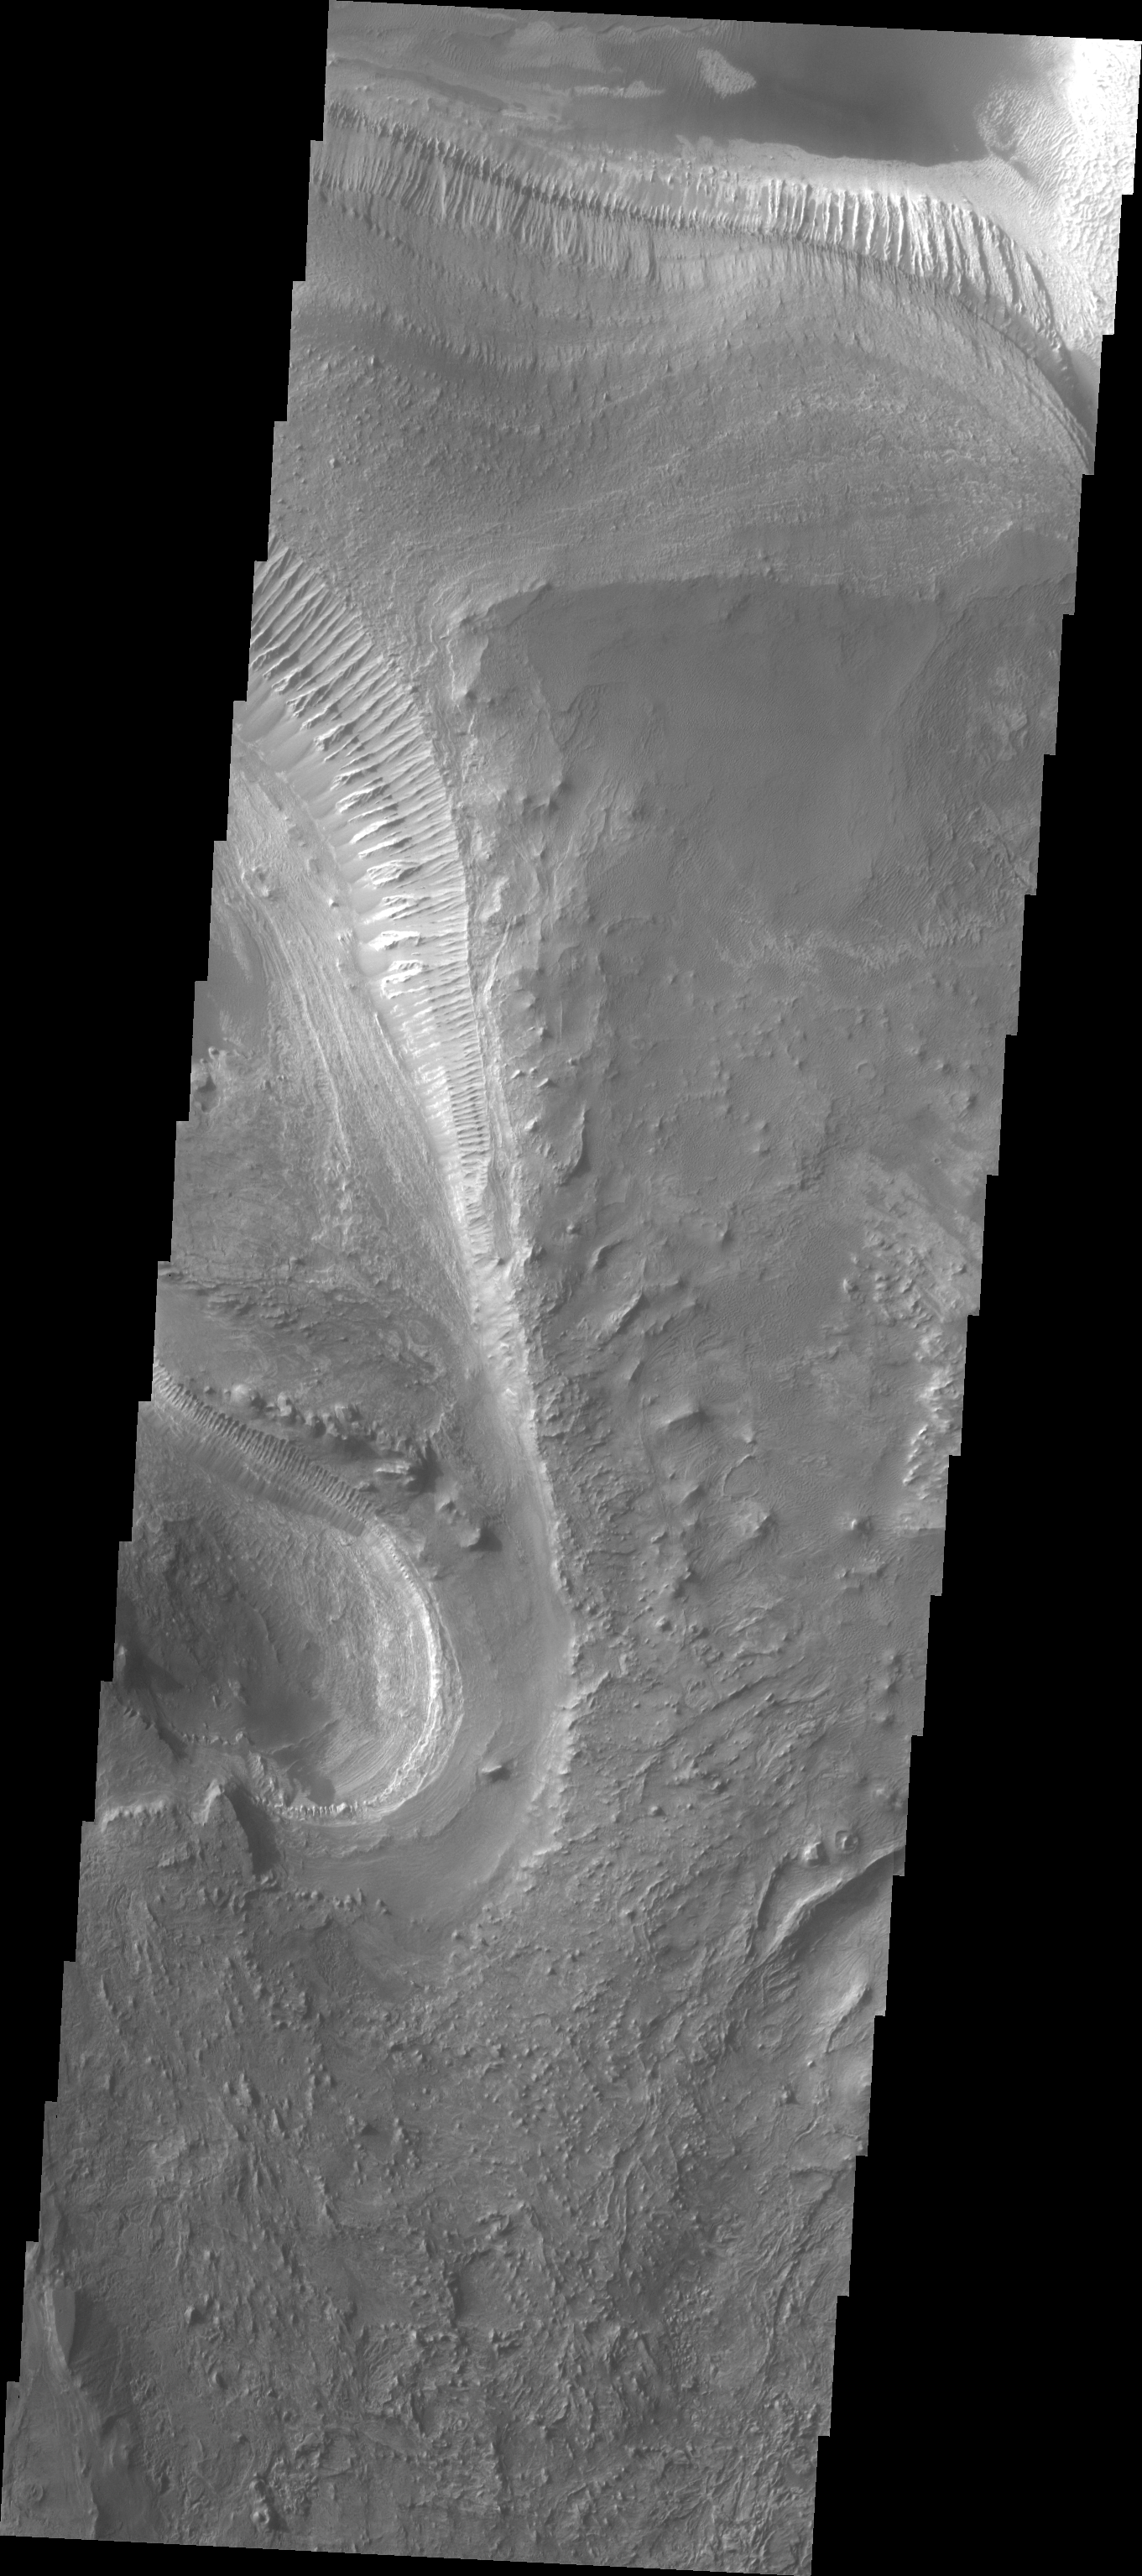

Investigating Mars: Melas Chasma

Melas Chasma is part of the largest canyon system on Mars, Valles Marineris. At only 563 km long (349 miles) it is not the longest canyon, but it is the widest. Located in the center of Valles Marineris, it has depths up to 9 km below the surrounding plains, and is the location of many large landslide deposits, as will as layered materials and sand dunes. There is evidence of both water and wind action as modes of formation for many of the interior deposits. Today’s image is just a bit further to the west of yesterday’s. Here there are no dunes, but extensive outcrops of layered material. It is possible that these layered deposits were formed by sediments settling in a lake.

The Odyssey spacecraft has spent over 15 years in orbit around Mars, circling the planet more than 69000 times. It holds the record for longest working spacecraft at Mars. THEMIS, the IR/VIS camera system, has collected data for the entire mission and provides images covering all seasons and lighting conditions. Over the years many features of interest have received repeated imaging, building up a suite of images covering the entire feature. From the deepest chasma to the tallest volcano, individual dunes inside craters and dune fields that encircle the north pole, channels carved by water and lava, and a variety of other feature, THEMIS has imaged them all. For the next several months the image of the day will focus on the Tharsis volcanoes, the various chasmata of Valles Marineris, and the major dunes fields. We hope you enjoy these images!

Credit: NASA/JPL-Caltech/ASU